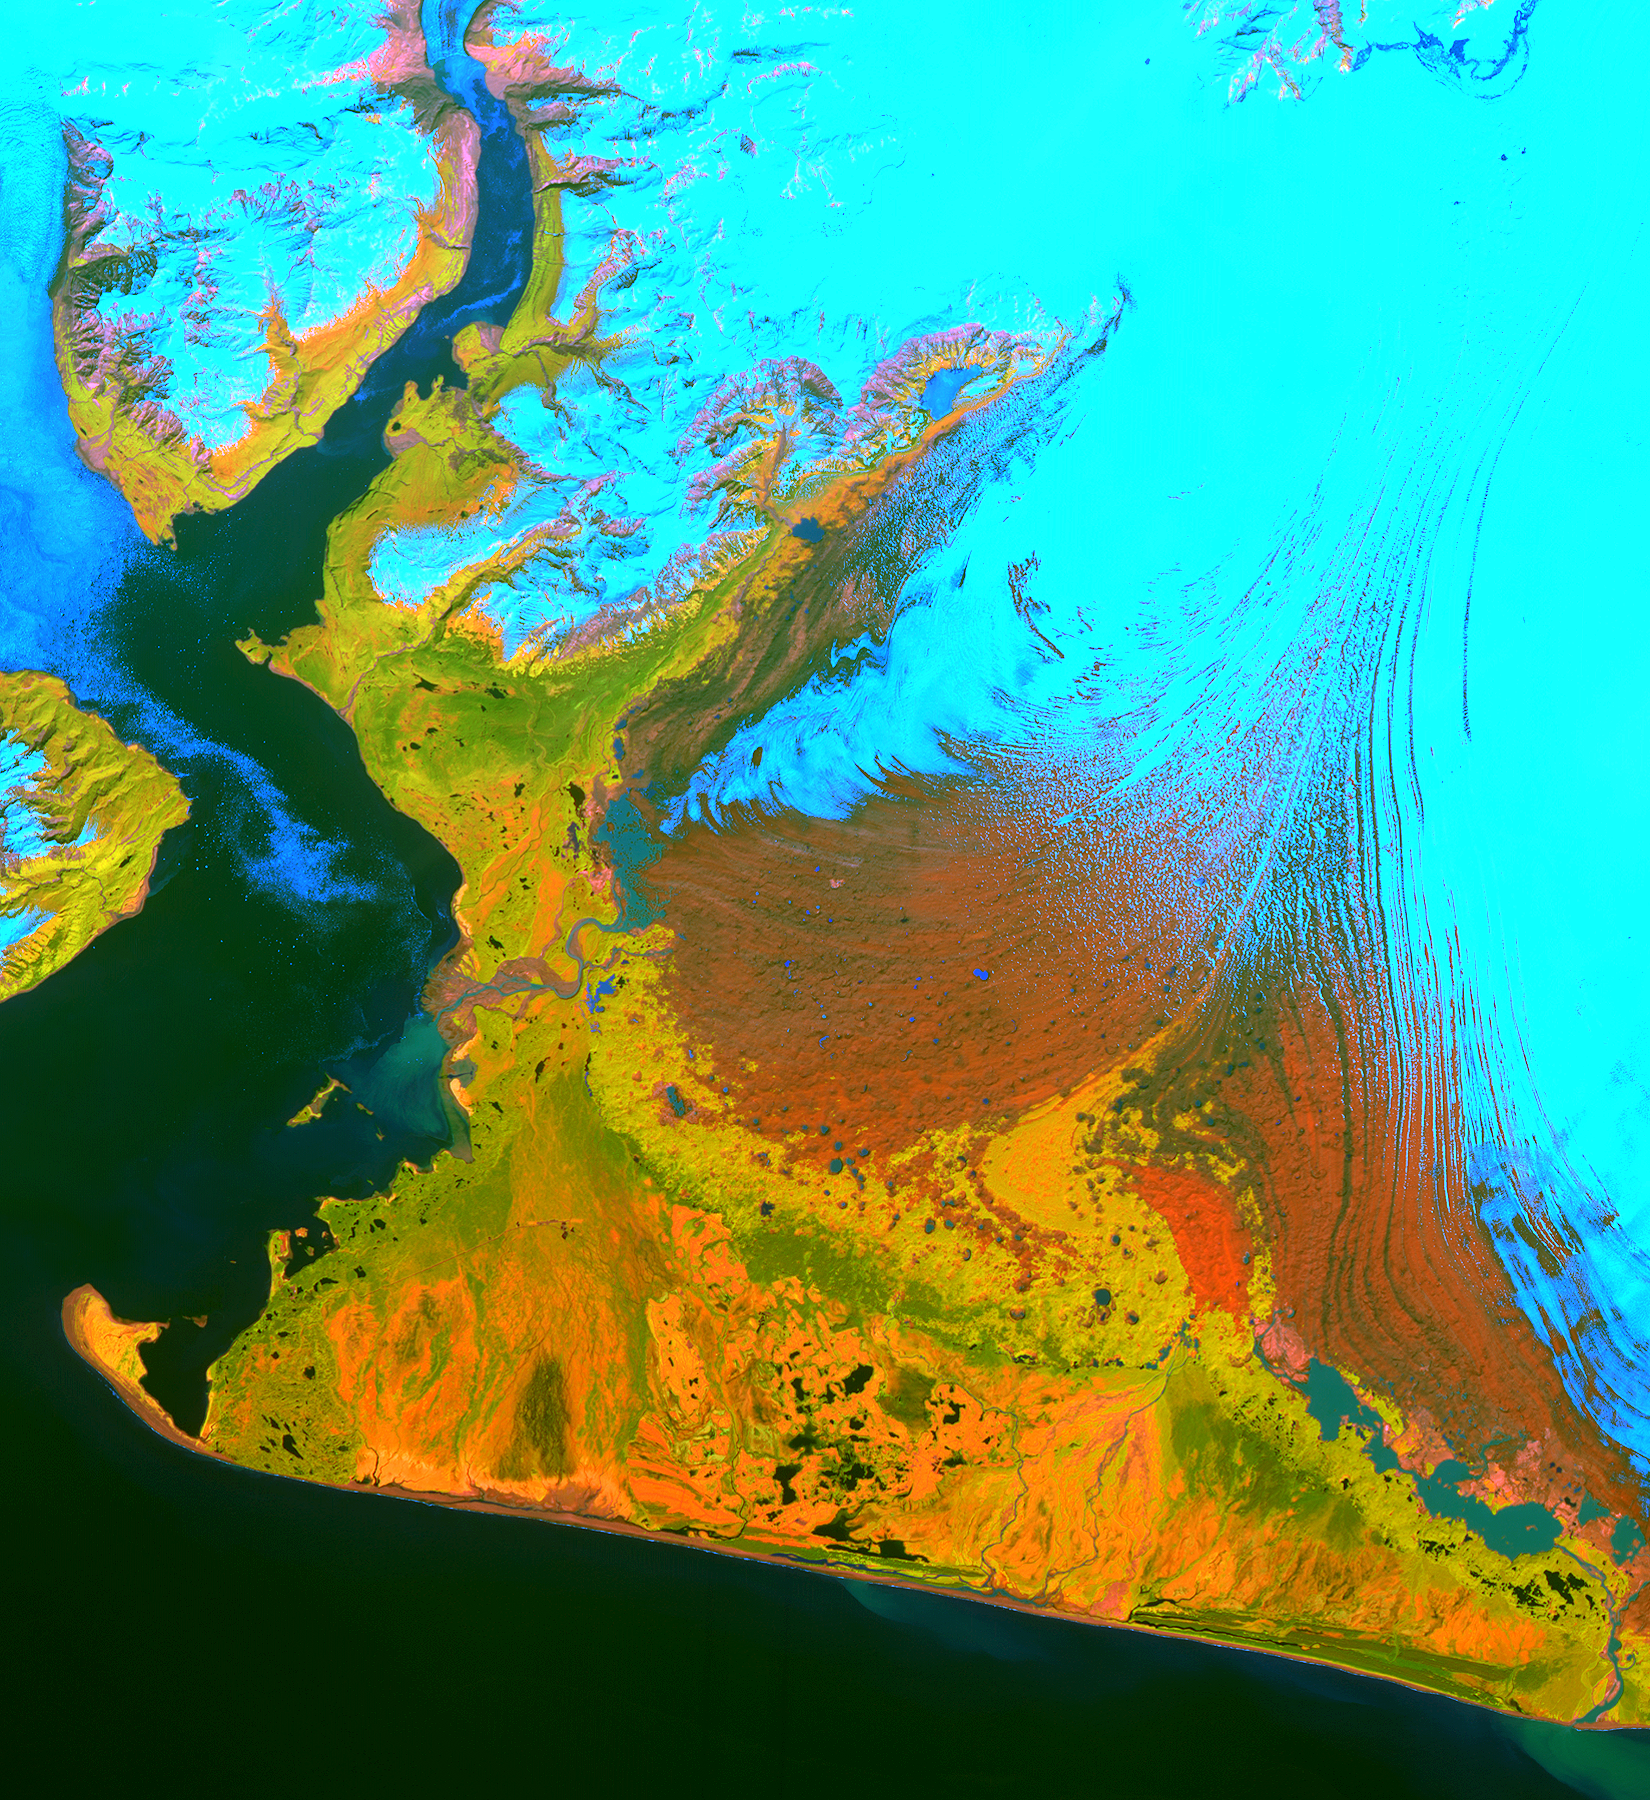

Malaspina Glacier, Alaska

This image from the Advanced Spaceborne Thermal Emission and Reflection Radiometer (ASTER) instrument on NASA’s Terra satellite covers an area of 55 by 40 kilometers (34 by 25 miles) over the southwest part of the Malaspina Glacier and Icy Bay in Alaska. The composite of infrared and visible bands results in the snow and ice appearing light blue, dense vegetation is yellow-orange and green, and less vegetated, gravelly areas are in orange. According to Dr. Dennis Trabant (U.S. Geological Survey, Fairbanks, Alaska), the Malaspina Glacier is thinning. Its terminal moraine protects it from contact with the open ocean; without the moraine, or if sea level rises sufficiently to reconnect the glacier with the ocean, the glacier would start calving and retreat significantly. ASTER data are being used to help monitor the size and movement of some 15,000 tidal and piedmont glaciers in Alaska. Evidence derived from ASTER and many other satellite and ground-based measurements suggests that only a few dozen Alaskan glaciers are advancing. The overwhelming majority of them are retreating.

This ASTER image was acquired on June 8, 2001. With its 14 spectral bands from the visible to the thermal infrared wavelength region, and its high spatial resolution of 15 to 90 meters (about 50 to 300 feet), ASTER will image Earth for the next six years to map and monitor the changing surface of our planet.

ASTER is one of five Earth-observing instruments launched December 18, 1999, on NASA’s Terra satellite. The instrument was built by Japan’s Ministry of Economy, Trade and Industry. A joint U.S./Japan science team is responsible for validation and calibration of the instrument and the data products. Dr. Anne Kahle at NASA’s Jet Propulsion Laboratory, Pasadena, Calif., is the U.S. science team leader; Bjorn Eng of JPL is the project manager. ASTER is the only high-resolution imaging sensor on Terra. The Terra mission is part of NASA’s Earth Science Enterprise, along-term research and technology program designed to examine Earth’s land, oceans, atmosphere, ice and life as a total integrated system.

The broad spectral coverage and high spectral resolution of ASTER will provide scientists in numerous disciplines with critical information for surface mapping, and monitoring dynamic conditions and temporal change. Example applications are: monitoring glacial advances and retreats; monitoring potentially active volcanoes; identifying crop stress; determining cloud morphology and physical properties; wetlands evaluation; thermal pollution monitoring; coral reef degradation; surface temperature mapping of soils and geology; and measuring surface heat balance.

Size: 55 by 40 kilometers (34 by 25 miles)
Location: 60.0 degrees North latitude, 140.7 degrees West longitude
Orientation: North at top
Image Data: ASTER bands 2, 3 and 4
Original Data Resolution: 15 meters (49 feet)
Date Acquired: June 8, 2001

Credit: NASA/GSFC/METI/ERSDAC/JAROS, and U.S./Japan ASTER Science Team